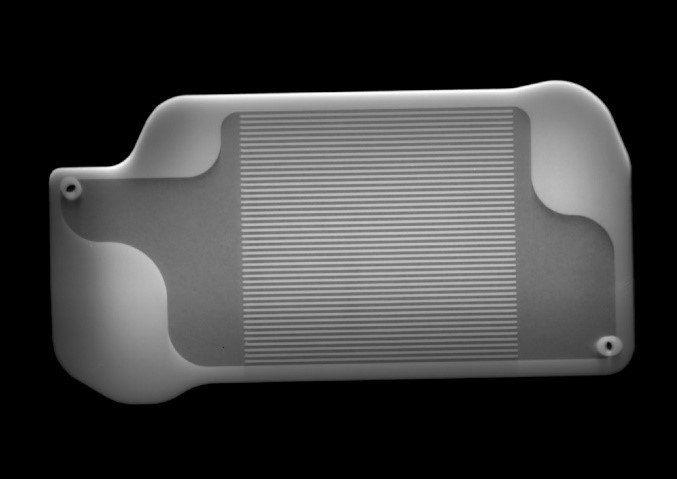

X-ray Image of 3D-Printed MOXIE Part

This X-ray image shows the interior of a palm-size 3D-printed heat exchanger inside Perseverance’s Mars Oxygen In-situ Resource Utilization Experiment (MOXIE) instrument. Martian air will be carried into the tiny channels visible in the center of this part, where they’ll be preheated. MOXIE will convert Martian air, which is mostly composed of carbon dioxide, into oxygen, which will be needed in industrial quantities as rocket propellant for launching astronauts back to Earth.

X-ray images like these are used to check for defects inside of parts; in this case, engineers checked to make sure the channels were free of the powder that the 3D printer melts in successive layers in order to produce the part.

NASA’s Jet Propulsion Laboratory in Southern California built and will manage operations of the Mars 2020 Perseverance rover for NASA.

Credit: NASA/JPL-Caltech